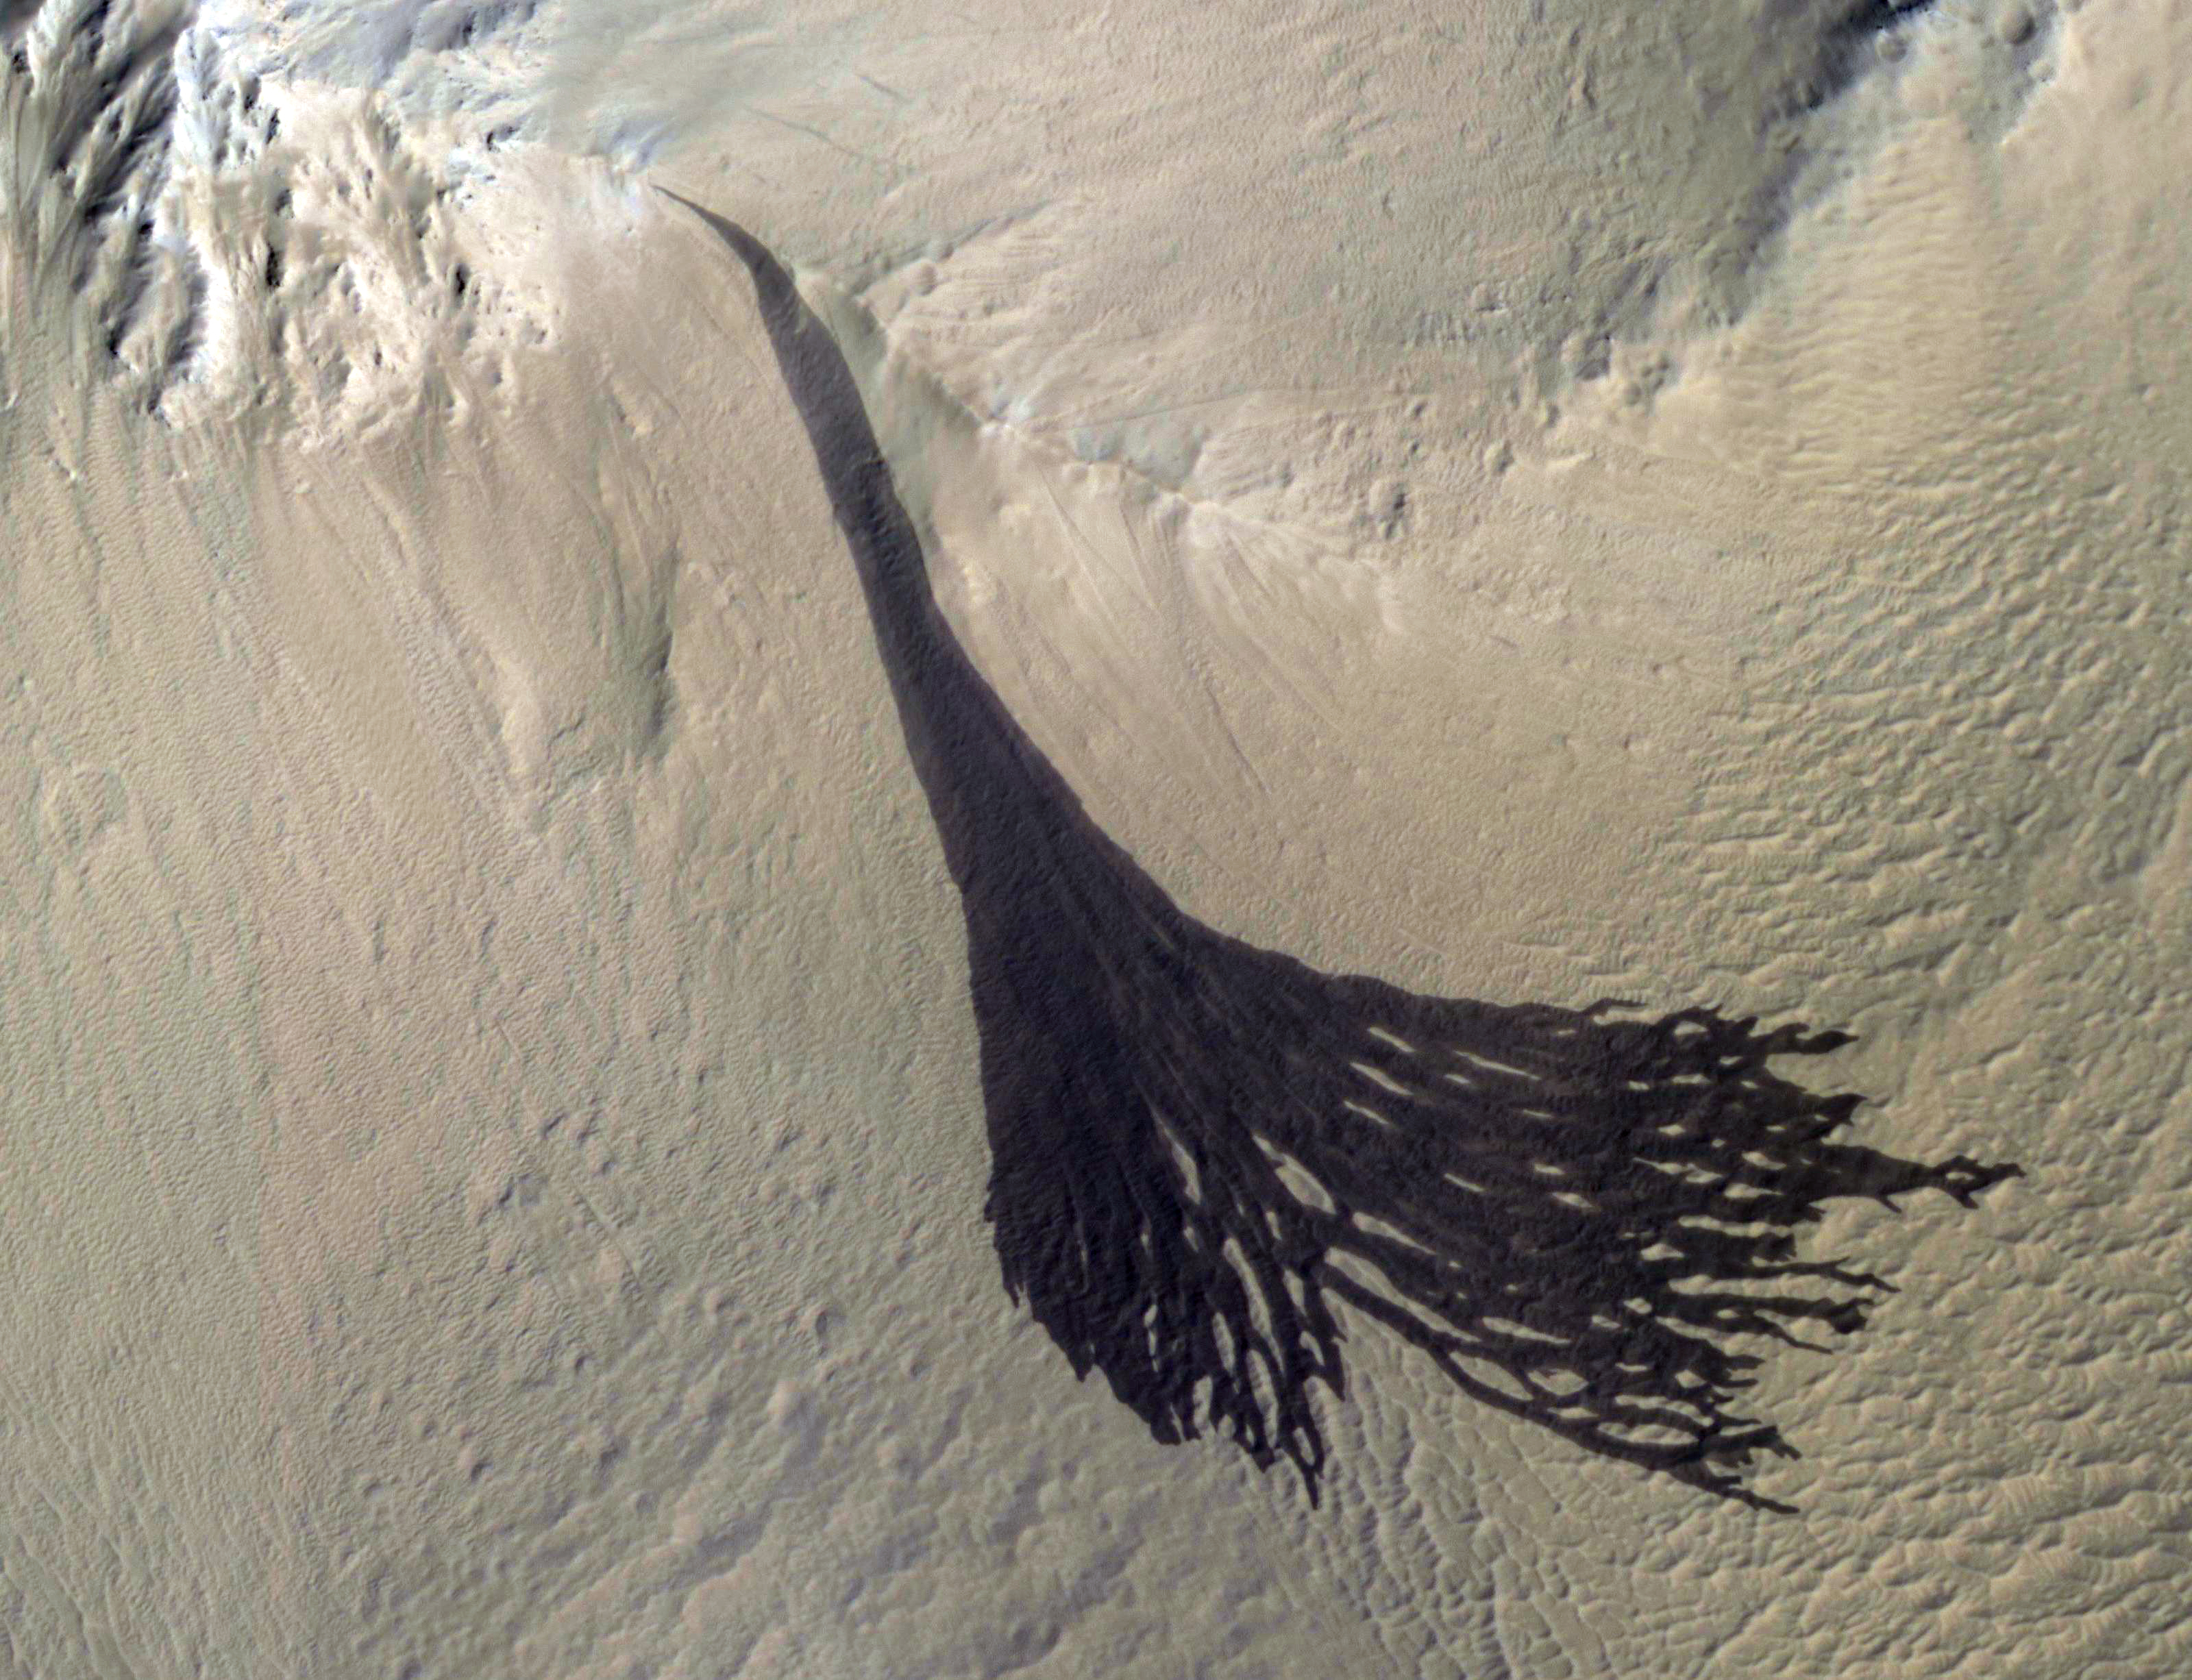

Splitting Slope Streaks

This image from NASA’s Mars Reconnaissance Orbiter (MRO) shows streaks forming on slopes when dust cascades downhill. The dark streak is an area of less dust compared to the brighter and reddish surroundings. What triggers these avalanches is not known, but might be related to sudden warming of the surface.

These streaks are often diverted by the terrain they flow down. This one has split into many smaller streaks where it encountered minor obstacles.

These streaks fade away over decades as more dust slowly settles out of the Martian sky.

The map is projected here at a scale of 25 centimeters (9.8 inches) per pixel. [The original image scale is 28.1 centimeters (11.1 inches) per pixel (with 1 x 1 binning); objects on the order of 84 centimeters (33.1 inches) across are resolved.] North is up.

The University of Arizona, Tucson, operates HiRISE, which was built by Ball Aerospace & Technologies Corp., Boulder, Colorado. NASA’s Jet Propulsion Laboratory, a division of Caltech in Pasadena, California, manages the Mars Reconnaissance Orbiter Project for NASA’s Science Mission Directorate, Washington.

Credit: NASA/JPL-Caltech/Univ. of Arizona